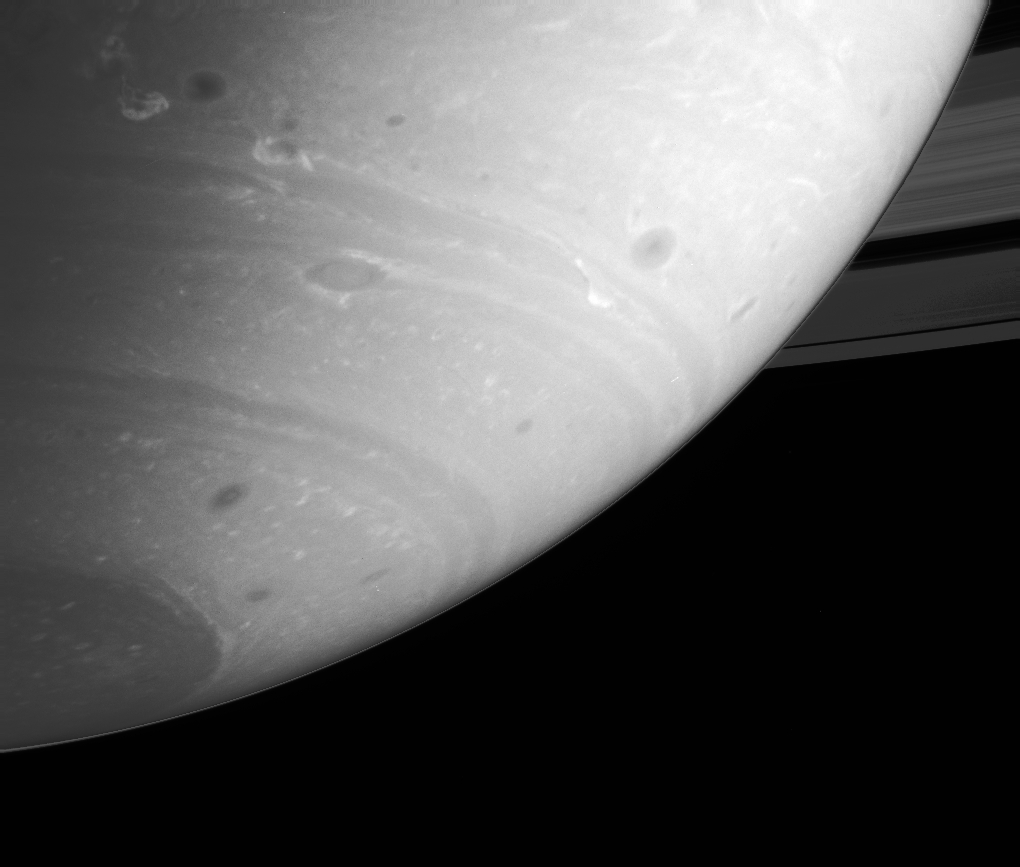

Energetic Atmosphere

This stunning Cassini image shows that Saturn’s atmosphere is an active and dynamic place, full of storms and powerful winds. This view is of the planet’s southern hemisphere and shows dark storms ringed by bright clouds. The line along the limb of the planet is an artifact of the contrast-enhancement used to bring out features in the atmosphere.

The white churning clouds are at a latitude where winds blow to the west — one of the few such places on Saturn. This latitude has been active since the beginning of 2004 and has been informally named “Storm Alley” by Cassini imaging scientists.

The image was taken with the Cassini spacecraft narrow angle camera on Sept. 19, 2004, at a distance of 8.3 million kilometers (5.2 million miles) from Saturn through a filter sensitive to wavelengths of infrared light centered at 750 nanometers. The image scale is 49 kilometers (30 miles) per pixel.

The Cassini-Huygens mission is a cooperative project of NASA, the European Space Agency and the Italian Space Agency. The Jet Propulsion Laboratory, a division of the California Institute of Technology in Pasadena, manages the Cassini-Huygens mission for NASA’s Office of Space Science, Washington, D.C. The Cassini orbiter and its two onboard cameras, were designed, developed and assembled at JPL. The imaging team is based at the Space Science Institute, Boulder, Colo.

Credit: NASA/JPL/Space Science Institute